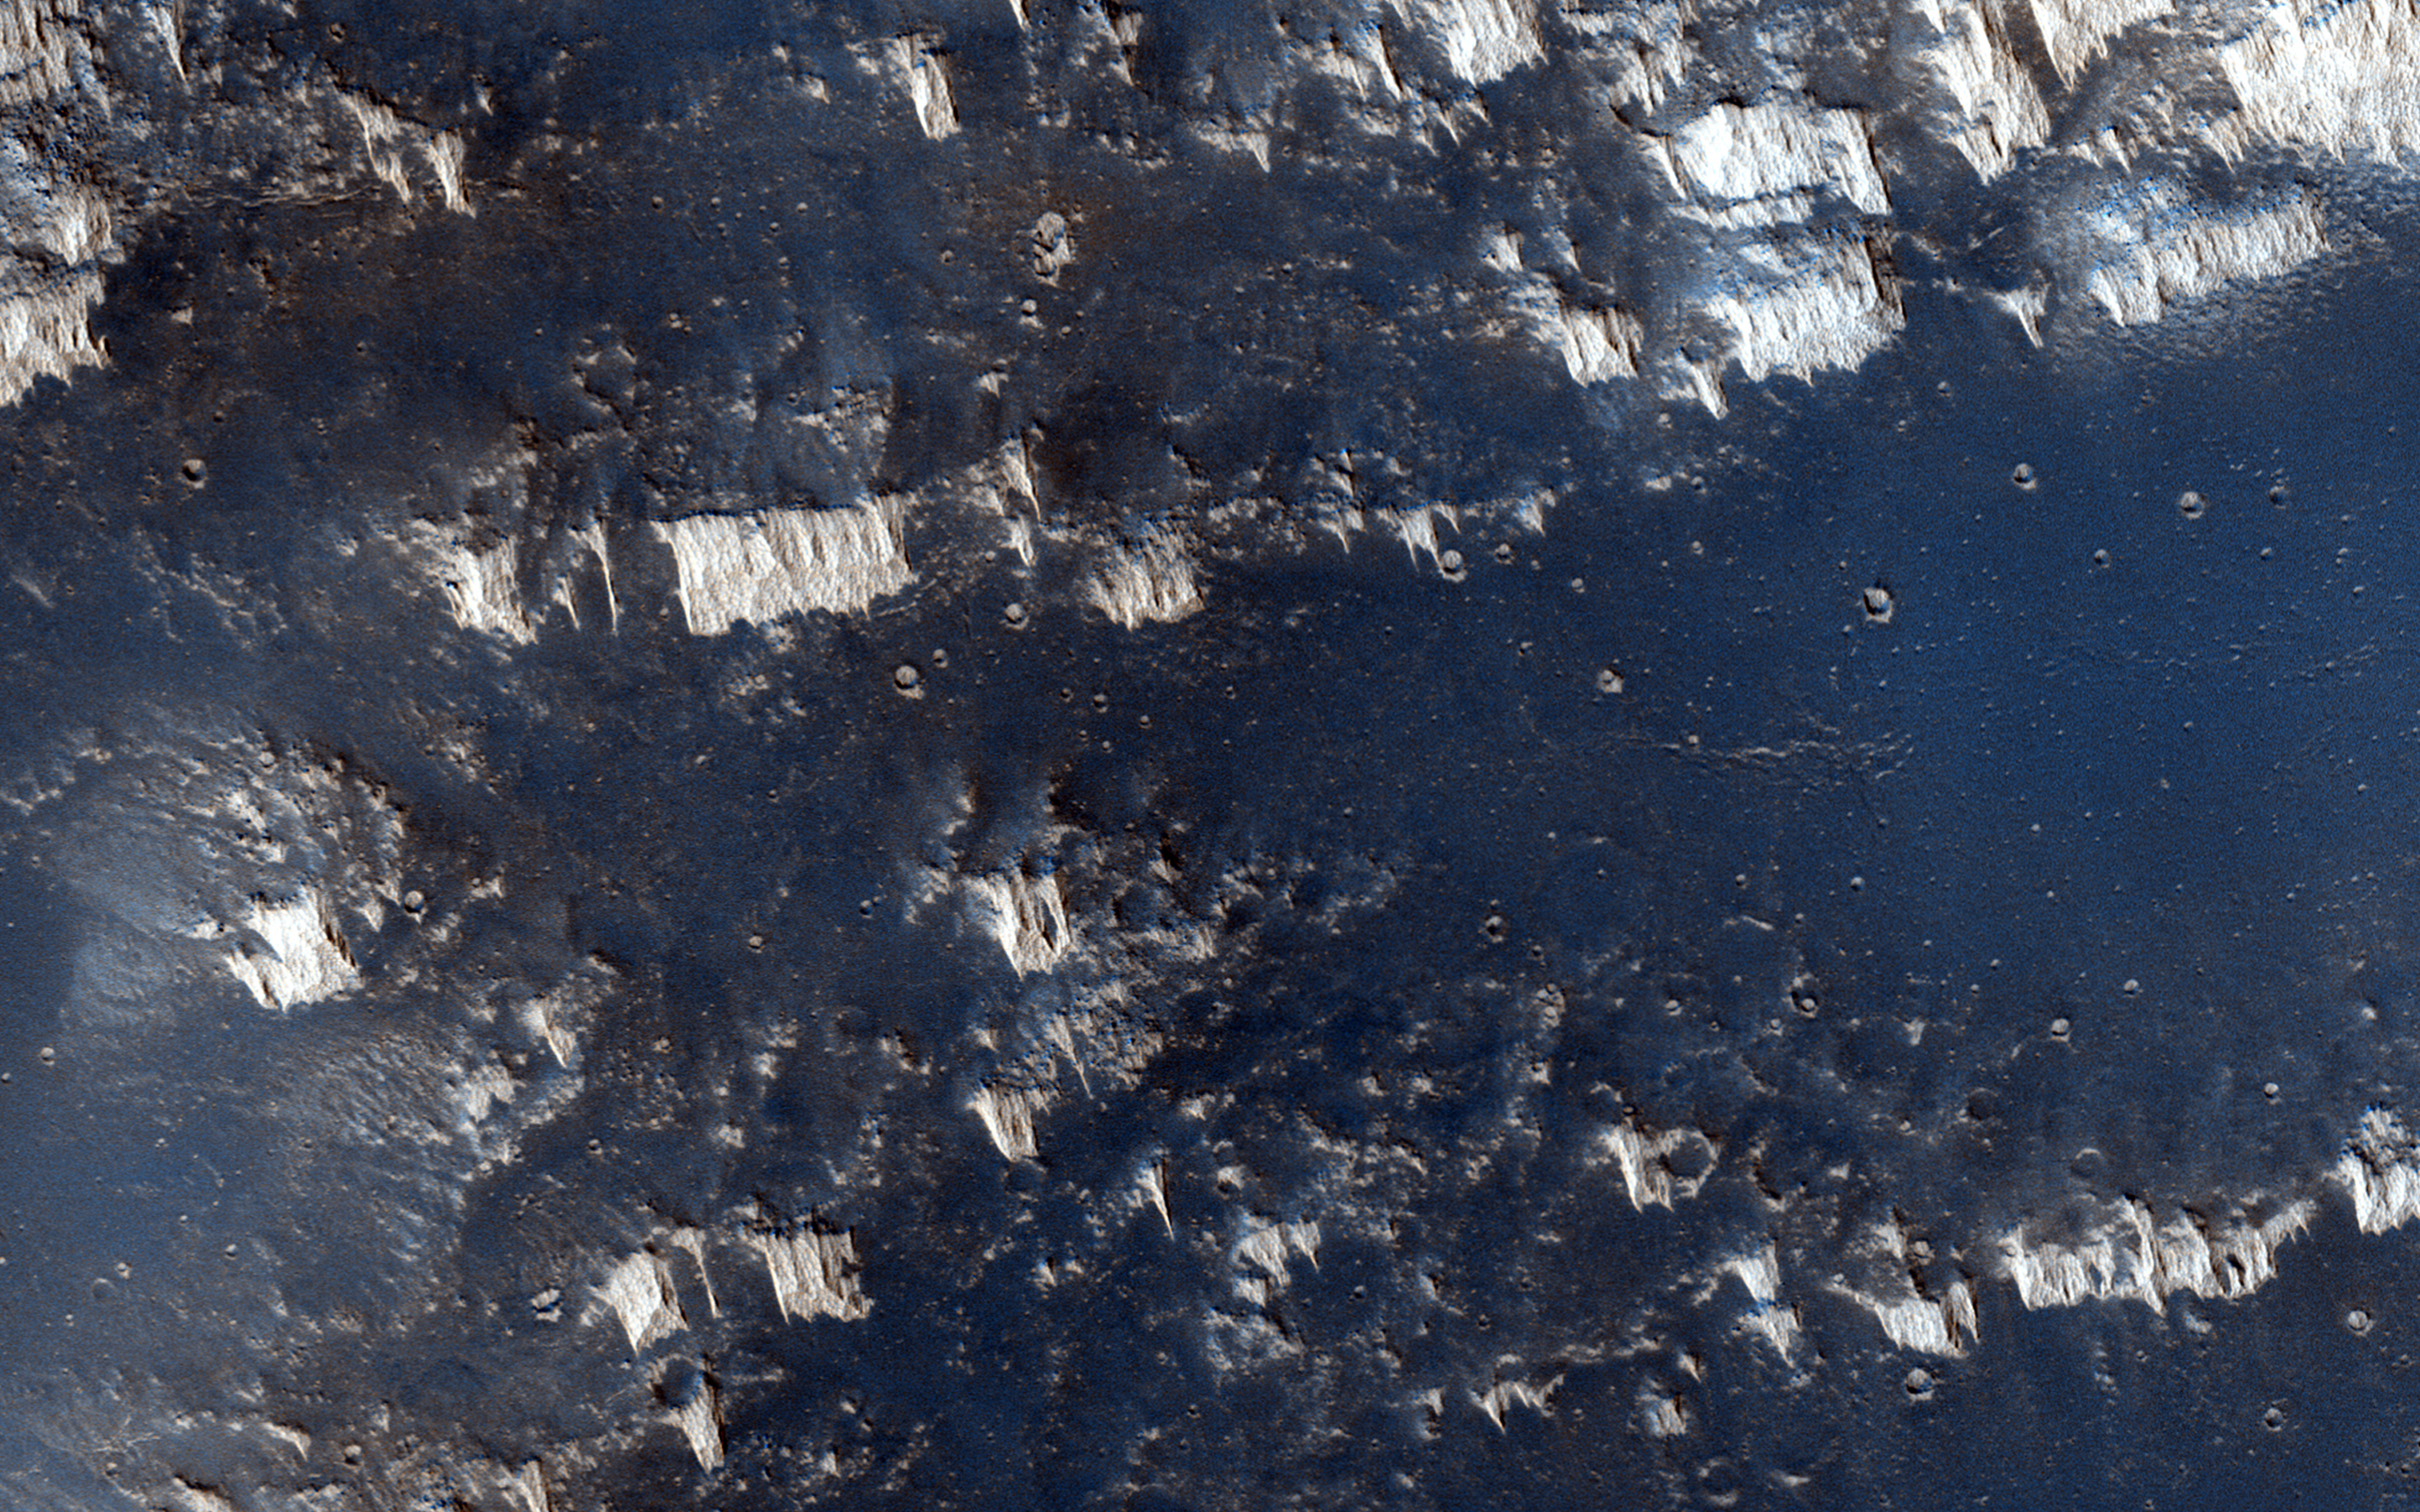

Higher Terrain between Sinai and Solis Plana

The terrain in this observation looks like an ancient uplifted crustal block. The area is riddled with faults (big cracks that allow rocks to slide) and ridges that look like uncovered magma dikes.

A Mars Orbital Camera picture shows the region to be moderately dusty, but rocks do poke out along the ridges. With a high resolution images, we want to know if the dikes are of the same composition as the flood lavas that surround this high terrain. And what material did the dikes intrude upon which can be eroded away?

This caption is based on the original science rationale.

The University of Arizona, Tucson, operates HiRISE, which was built by Ball Aerospace & Technologies Corp., Boulder, Colo. NASA’s Jet Propulsion Laboratory, a division of the California Institute of Technology in Pasadena, manages the Mars Reconnaissance Orbiter Project for NASA’s Science Mission Directorate, Washington.

Credit: NASA/JPL-Caltech/University of Arizona